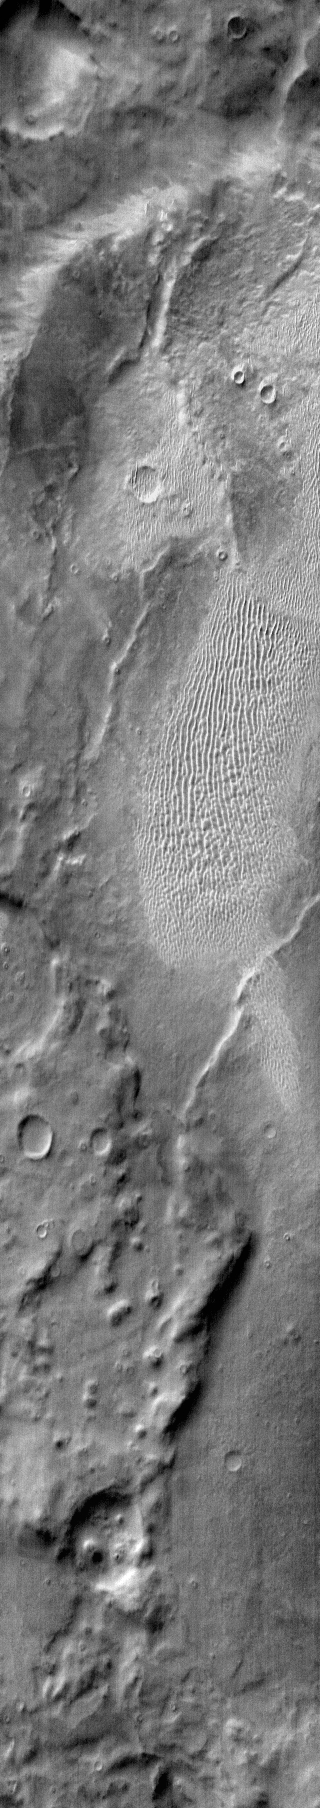

Terra Cimmeria Dunes

This daytime IR image shows a large sandsheet with dune forms in Terra Cimmeria.

Image information: IR instrument. Latitude -62.2N, Longitude 162.8E. 121 meter/pixel resolution.

Please see the THEMIS Data Citation Note for details on crediting THEMIS images.

Note: this THEMIS visual image has not been radiometrically nor geometrically calibrated for this preliminary release. An empirical correction has been performed to remove instrumental effects. A linear shift has been applied in the cross-track and down-track direction to approximate spacecraft and planetary motion. Fully calibrated and geometrically projected images will be released through the Planetary Data System in accordance with Project policies at a later time.

NASA’s Jet Propulsion Laboratory manages the 2001 Mars Odyssey mission for NASA’s Office of Space Science, Washington, D.C. The Thermal Emission Imaging System (THEMIS) was developed by Arizona State University, Tempe, in collaboration with Raytheon Santa Barbara Remote Sensing. The THEMIS investigation is led by Dr. Philip Christensen at Arizona State University. Lockheed Martin Astronautics, Denver, is the prime contractor for the Odyssey project, and developed and built the orbiter. Mission operations are conducted jointly from Lockheed Martin and from JPL, a division of the California Institute of Technology in Pasadena.

Credit: NASA/JPL/ASU